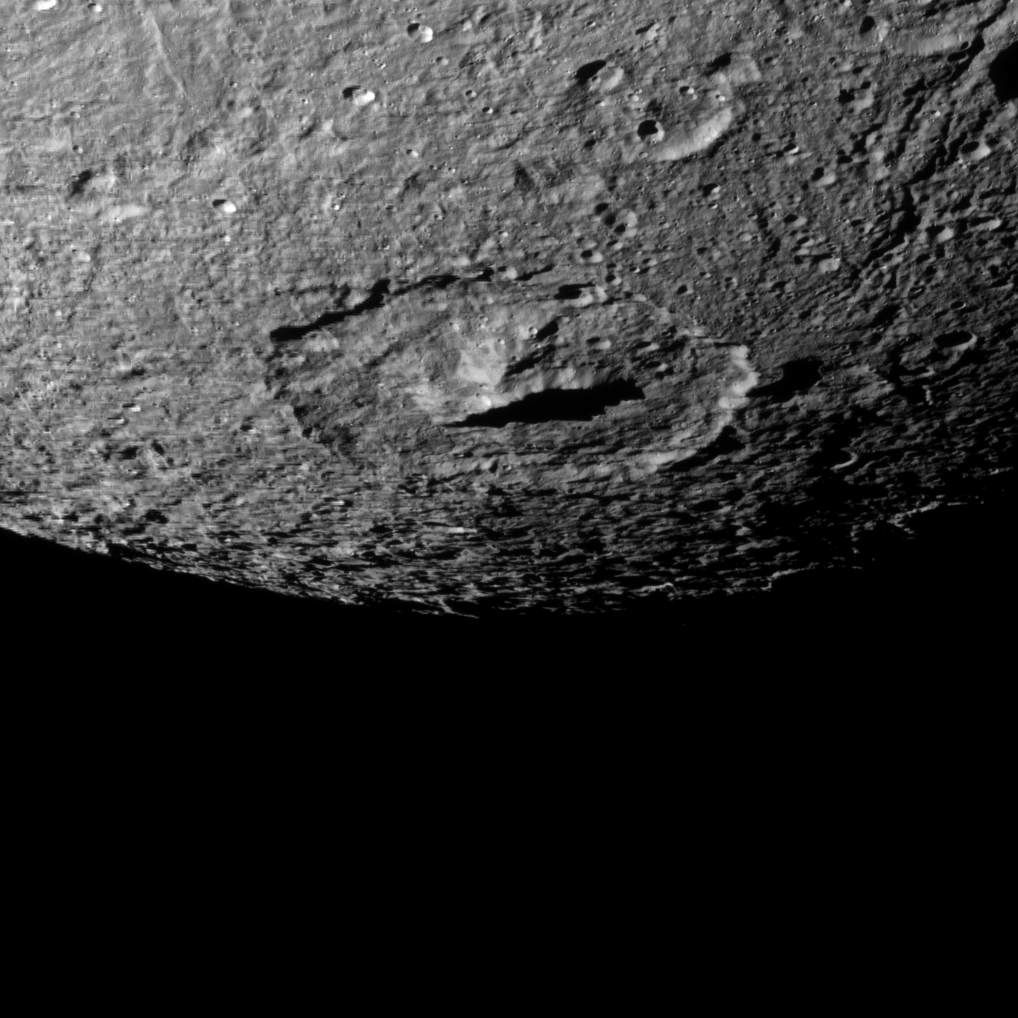

Eyeing Erulus Crater

The Cassini spacecraft snapped this shot of cratered Dione as it flew by the Saturnian moon on Oct. 17, 2010.

The large crater at the center of the image is Erulus, which is about 120 kilometers, or 75 miles, across. This view looks toward the southern latitudes of the leading hemisphere of Dione (1,123 kilometers, or 698 miles across).

The image was taken in visible light with the Cassini spacecraft narrow-angle camera. The view was acquired at a distance of approximately 41,000 kilometers (25,000 miles) from Dione and at a Sun-Dione-spacecraft, or phase, angle of 53 degrees. Image scale is 240 meters (787 feet) per pixel.

The Cassini-Huygens mission is a cooperative project of NASA, the European Space Agency and the Italian Space Agency. The Jet Propulsion Laboratory, a division of the California Institute of Technology in Pasadena, manages the mission for NASA’s Science Mission Directorate, Washington, D.C. The Cassini orbiter and its two onboard cameras were designed, developed and assembled at JPL. The imaging operations center is based at the Space Science Institute in Boulder, Colo.

Credit: NASA/JPL/Space Science Institute